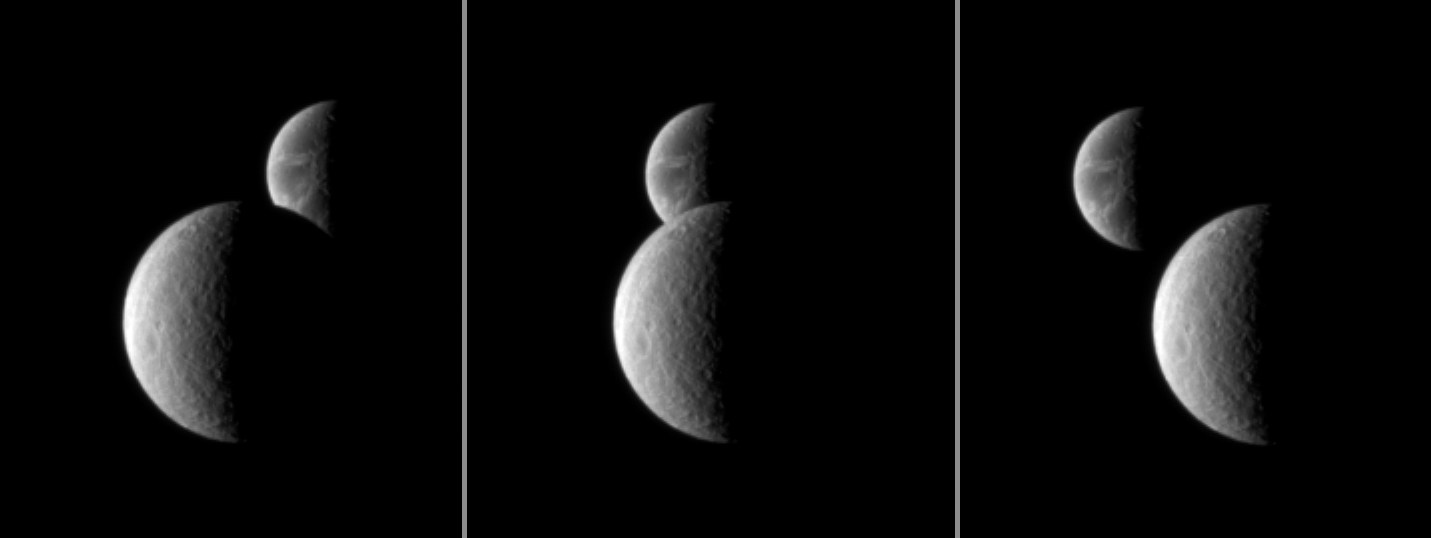

Dione Beyond Rhea

Saturn’s moon Rhea passes in front of Dione, as seen from the Cassini spacecraft.

These images are part of a “mutual event” sequence in which one moon passes close to, or in front of, another. These observations help scientists refine their understanding of the orbits of Saturn’s moons. Rhea (1,528 kilometers, or 949 miles across) is about 2.1 million kilometers (1.3 million miles) from Cassini in this image. Dione (1,123 kilometers, or 698 miles across) is about 2.6 million kilometers (1.6 million miles) from Cassini.

The images were taken in visible light with the Cassini spacecraft narrow-angle camera on Oct. 22, 2009. Scales in the original images were 13 kilometers (8 miles) per pixel on Rhea and 16 kilometers (10 miles) per pixel on Dione. The images were contrast enhanced and magnified by a factor of two to enhance the visibility of surface features.

The Cassini-Huygens mission is a cooperative project of NASA, the European Space Agency and the Italian Space Agency. The Jet Propulsion Laboratory, a division of the California Institute of Technology in Pasadena, manages the mission for NASA’s Science Mission Directorate, Washington, D.C. The Cassini orbiter and its two onboard cameras were designed, developed and assembled at JPL. The imaging operations center is based at the Space Science Institute in Boulder, Colo.

Credit: NASA/JPL/Space Science Institute